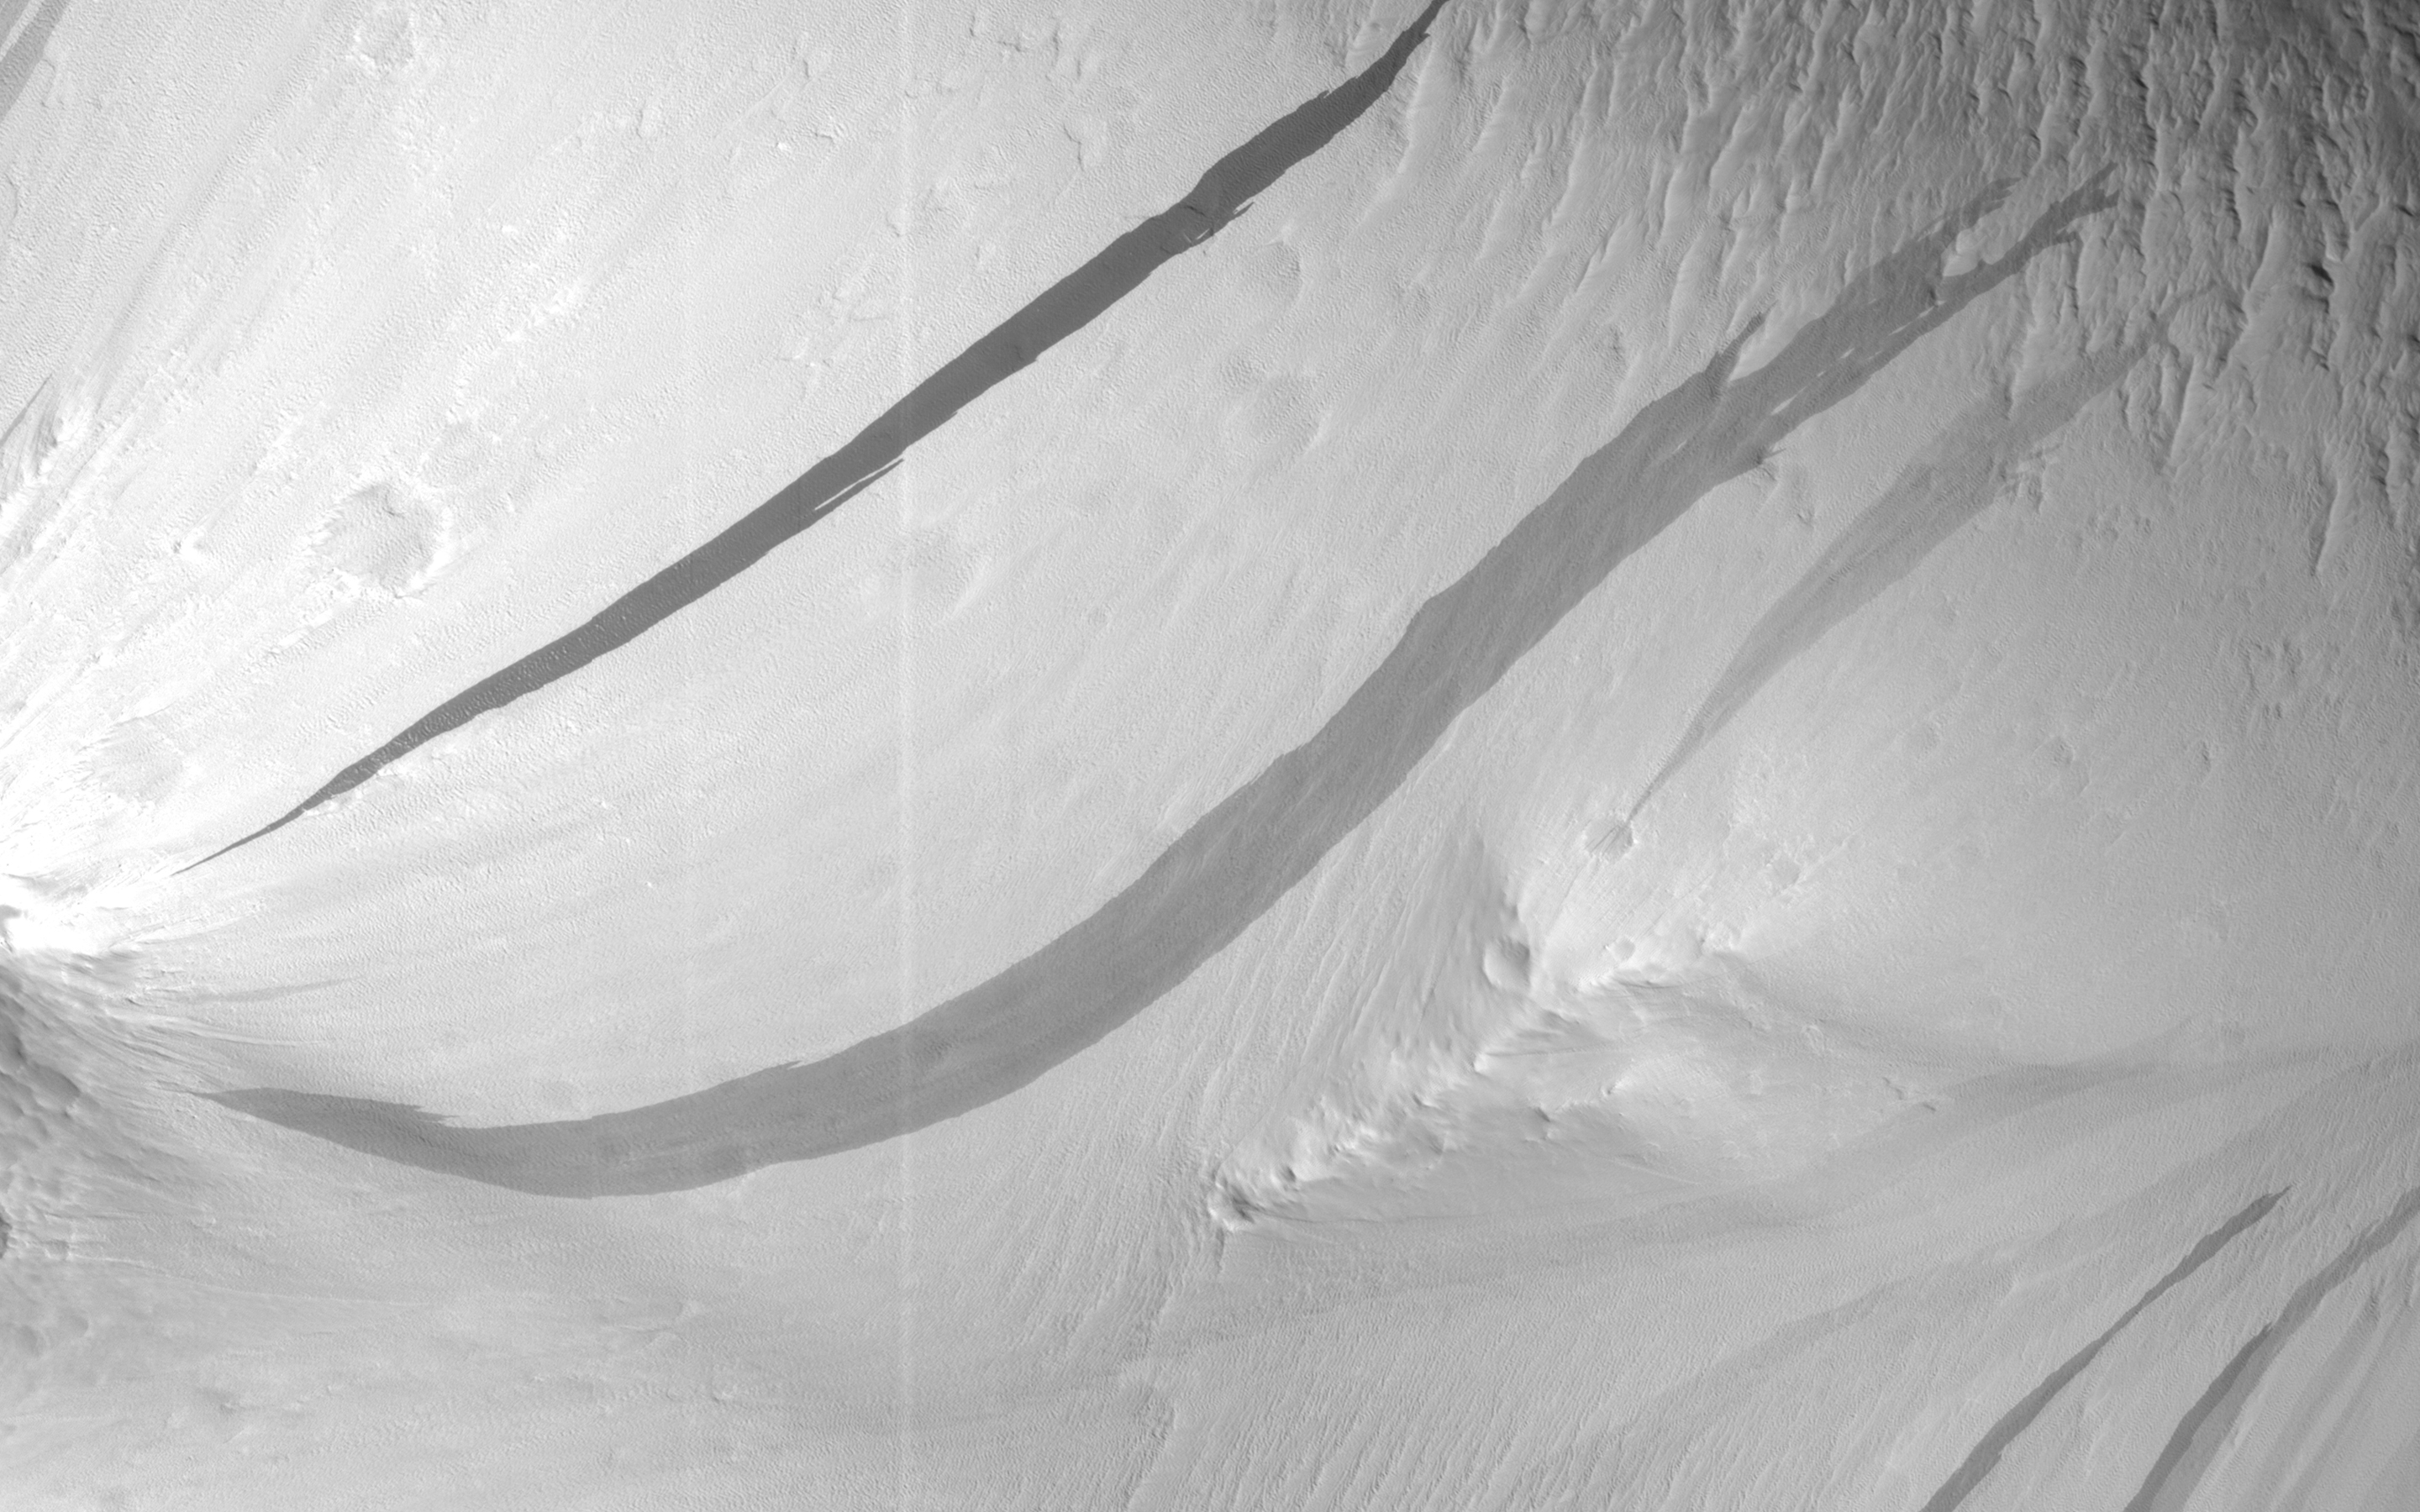

Slope Streaks or RSL?

The image shows a region where we see many slope streaks, typically dark features on slopes in the equatorial regions on Mars. They may extend for tens of meters in length and gradually fade away with time as new ones form. The most common hypothesis is that they are generated by dust avalanches that regularly occur on steep slopes exposing fresh dark materials from underneath the brighter dust.

There are many types of slope streaks but one of the most recent and significant findings using HiRISE was the discovery of a new type called “recurring slope lineae,” or RSL for short. Recent studies suggest that RSL may form through the flow of briny (extremely salty) liquid water that can be stable on the surface of Mars even under current climatic conditions for a limited time in summer when it is relatively warm.

How can we distinguish between conventional slope streaks like the ones we see here and RSL? There are many criteria. For instance, RSL are usually smaller in size than regular slope streaks. However, one of the most important conditions is seasonal behavior, since RSL appear to be active only in summer while regular slope streaks can be active anytime of the year.

This site is monitored regularly by HiRISE scientists because of the high density of slope streaks and their different sizes and orientations. If we look at a time-lapse sequence, we will see that a new slope streak has indeed formed in the period since April 2016 (and we can note how dark it is in comparison to the others indicating its freshness). However, this period corresponds mainly to the autumn season in this part of Mars, whereas we do not see any major changes in the summer season. This suggests that the feature that developed is a regular slope streak just like all the others in the area.

The University of Arizona, Tucson, operates HiRISE, which was built by Ball Aerospace & Technologies Corp., Boulder, Colo. NASA’s Jet Propulsion Laboratory, a division of Caltech in Pasadena, California, manages the Mars Reconnaissance Orbiter Project for NASA’s Science Mission Directorate, Washington.

Credit: NASA/JPL-Caltech/Univ. of Arizona